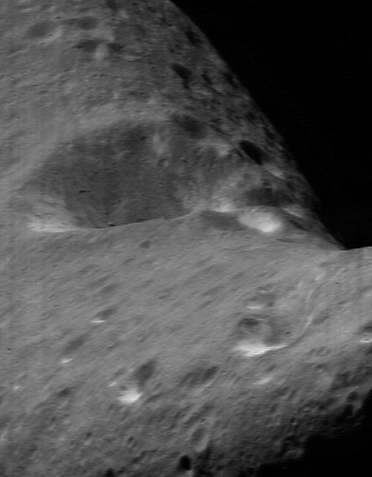

Impact at High Noon

For people who live in mountain valleys, daylight can be a short-lived experience. Mountains to the east make the Sun rise later in the morning, while mountains to the west make the Sun set earlier in the evening. The brevity of daytime in a valley is accentuated during the shortened days of winter.

The floor of the 5.5-kilometer (3.4-mile) diameter impact crater that dominates one face of Eros experiences the ultimate in short daylight hours. Three factors conspire to make this true. Firstly, Eros rotates rapidly, once every 5.27 hours. Secondly, the crater’s 0.9-kilometer (0.56-mile) high walls tend to block direct sunlight from the floor, even while the outside of the crater is illuminated. Thirdly, during the current season on Eros, the Sun never makes it high in the sky in this location.

This NEAR Shoemaker image, taken April 1, 2000, from a range of 209 kilometers (130 miles), caught the crater near local noon with the Sun highest in the sky. On that day, a hardy astronaut standing at the bottom of the crater would have experienced 1 hour and 45 minutes of daylight.

Built and managed by The Johns Hopkins University Applied Physics Laboratory, Laurel, Maryland, NEAR was the first spacecraft launched in NASA’s Discovery Program of low-cost, small-scale planetary missions. See the NEAR web page at http://near.jhuapl.edu/ for more details.

Credit: NASA/JPL/JHUAPL